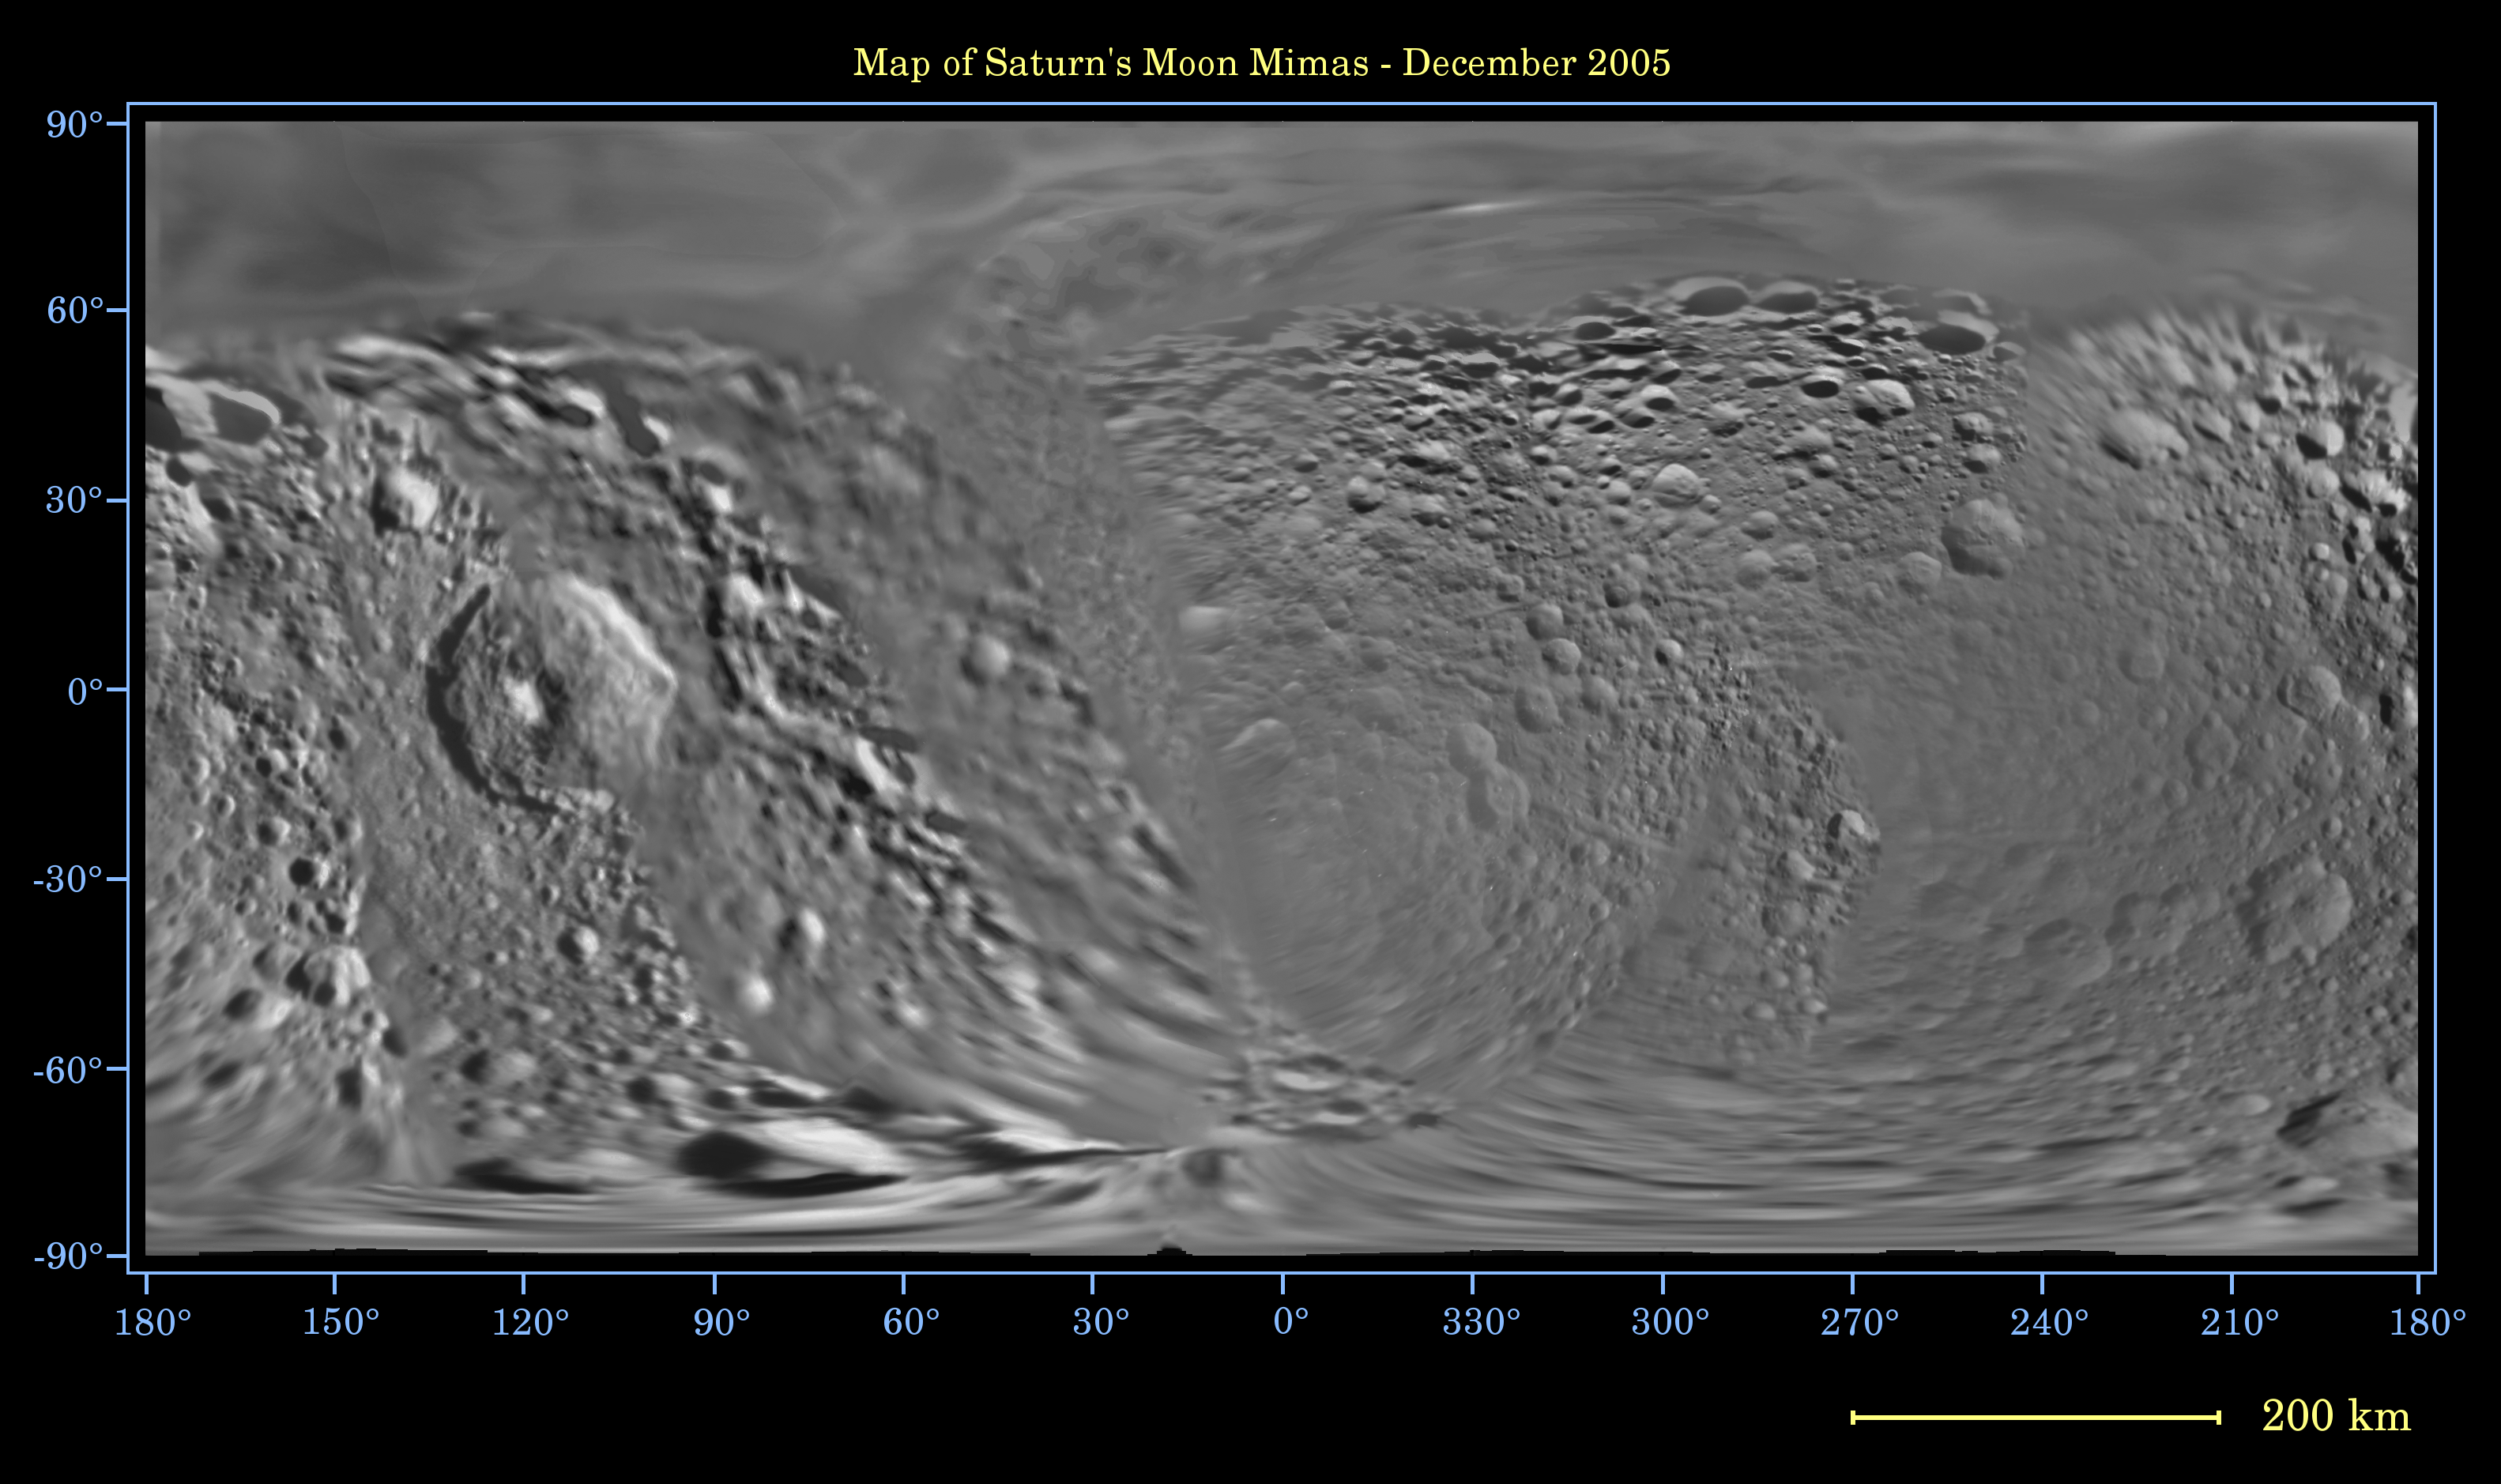

Map of Mimas — December 2005

This global digital map of Saturn’s moon Mimas was created using data taken during Cassini and Voyager spacecraft flybys. The map is an equidistant projection and has a scale of 434 meters (1,424 feet) per pixel.

The mean radius of Mimas used for projection of this map is 199 kilometers (124 miles). The resolution of the map is 8 pixels per degree.

The Cassini-Huygens mission is a cooperative project of NASA, the European Space Agency and the Italian Space Agency. The Jet Propulsion Laboratory, a division of the California Institute of Technology in Pasadena, manages the mission for NASA’s Science Mission Directorate, Washington, D.C. The Cassini orbiter and its two onboard cameras were designed, developed and assembled at JPL. The imaging operations center is based at the Space Science Institute in Boulder, Colo.

Credit: NASA/JPL/Space Science Institute